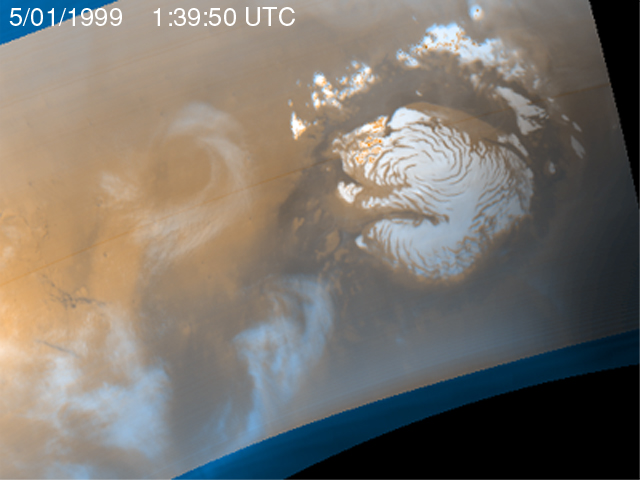

Martian Storm 05/01/99

It is mid-summer in the northern hemisphere of Mars–a time of enhanced heating that leads to the release of water vapor into the atmosphere. In the north polar region, temperature differences between bright areas of year-round ice and dark areas of sand and rock create strong winds that mix the atmosphere and create waves of clouds that swirl around the polar cap. Sometimes, as seen during the Viking mission, these winds form tight cyclones; other times, they weave an intricate pattern reflecting the turbulence of the circulation of the atmosphere.

This image is the second of five that are part of an animation that shows four days of observations of a representative portion of the northern hemisphere.

Malin Space Science Systems and the California Institute of Technology built the MOC using spare hardware from the Mars Observer mission. MSSS operates the camera from its facilities in San Diego, CA. The Jet Propulsion Laboratory’s Mars Surveyor Operations Project operates the Mars Global Surveyor spacecraft with its industrial partner, Lockheed Martin Astronautics, from facilities in Pasadena, CA and Denver, CO.

Credit: NASA/JPL/MSSS